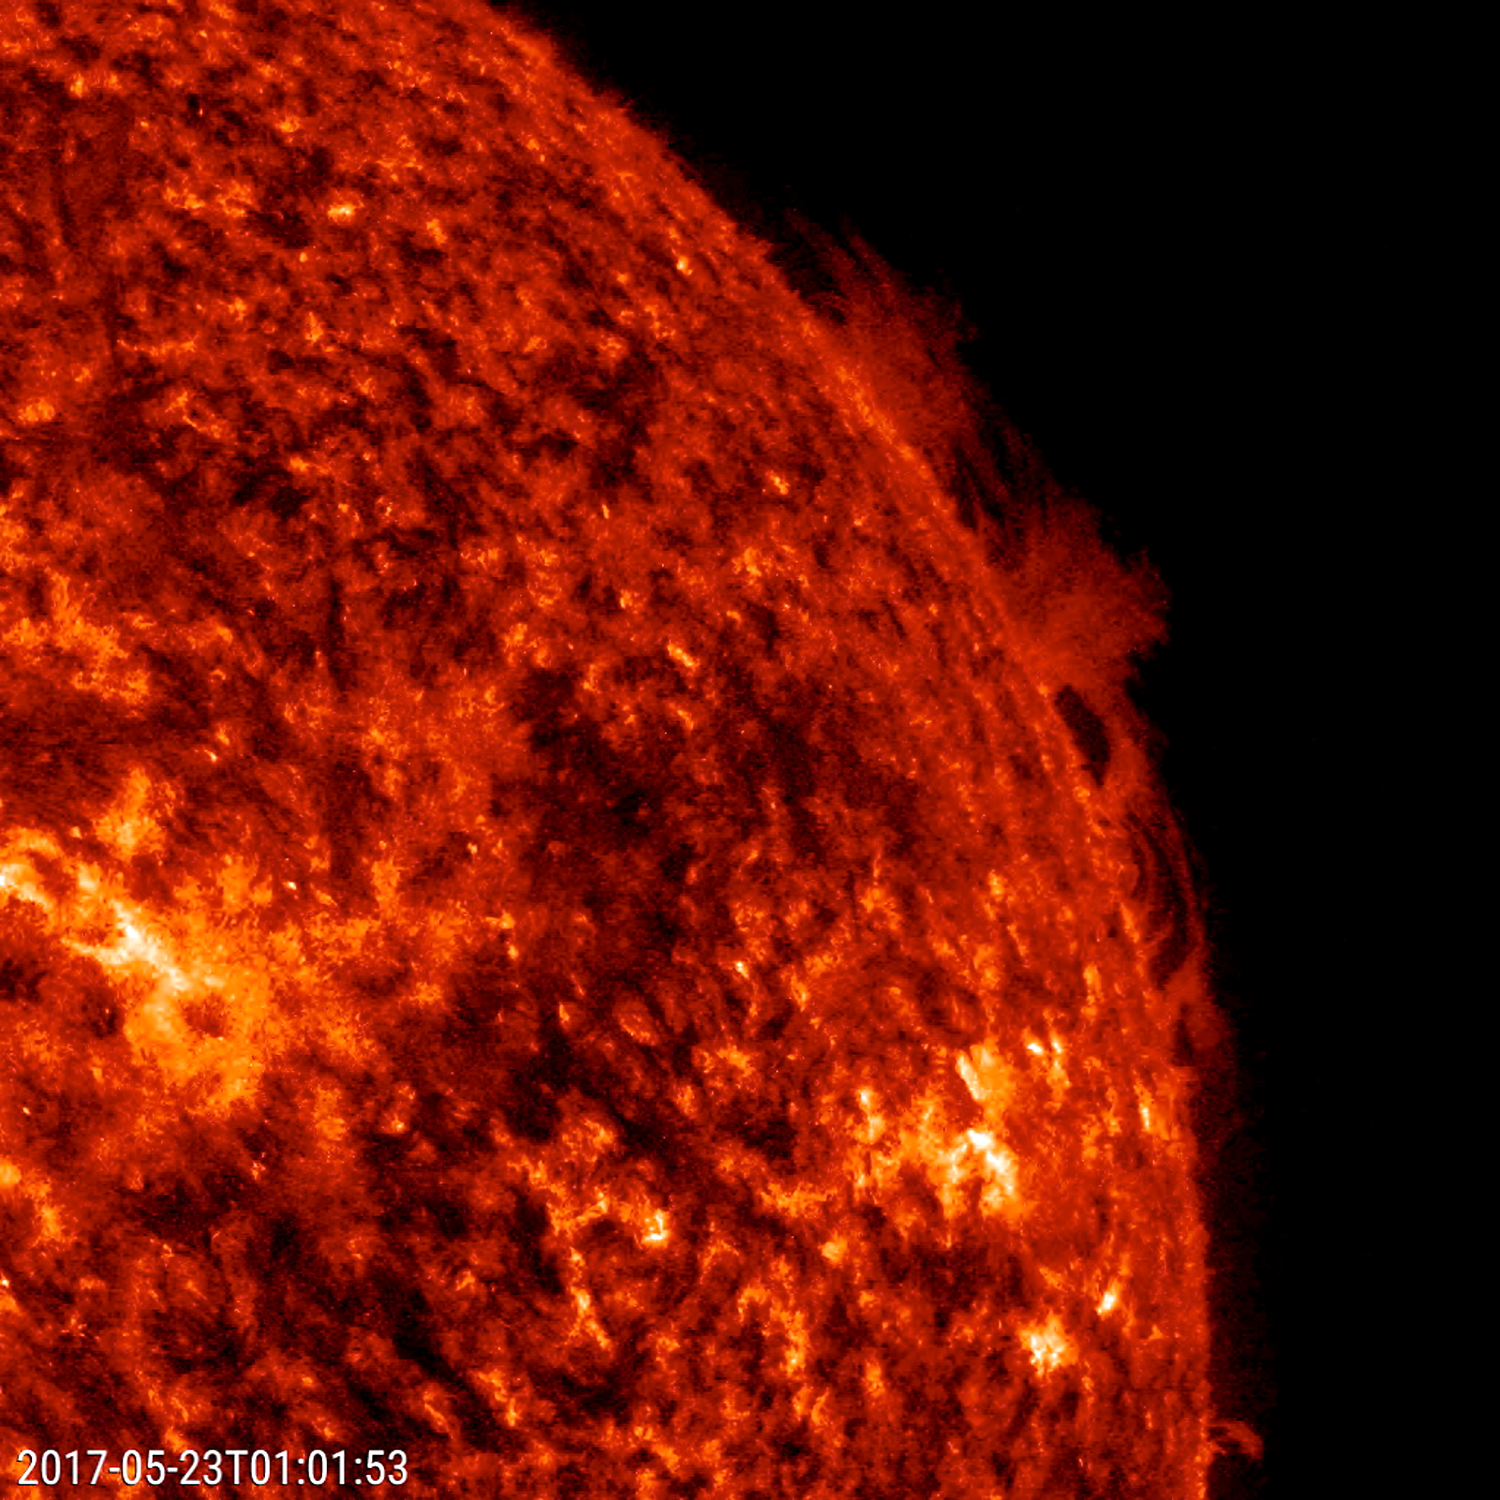

Hedgerow Prominence

A solar prominence at the sun’s edge put on quite a display of plasma being pushed and pulled by unstable magnetic fields (May 22-24, 2017). We call them hedgerow prominences because they look somewhat like a hedge of bushes. This is one of the better examples of this type of solar phenomenon than any we have seen in quite some time.

Movies
PIA21650_Hedgerow_Prominence304_big.mp4
PIA21650_Hedgerow_Prominence304_sm.mp4

SDO is managed by NASA’s Goddard Space Flight Center, Greenbelt, Maryland, for NASA’s Science Mission Directorate, Washington. Its Atmosphere Imaging Assembly was built by the Lockheed Martin Solar Astrophysics Laboratory (LMSAL), Palo Alto, California.

Credit: NASA/GSFC/Solar Dynamics Observatory